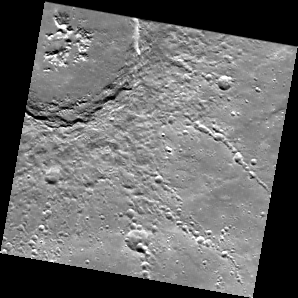

Been Up on Abedin’s Terrace

This image shows the southeast quadrant of the crater Abedin. We saw the northeast section of this 110-km (68-mi.) diameter crater in a previous Gallery release. Here we draw attention to the wall terraces on the southern rim, formed by landslides when portions of the walls collapsed into the crater cavity.

This image was acquired as part of MDIS’s color base map. The color base map is composed of WAC images taken through eight different narrow-band color filters and will cover more than 90% of Mercury’s surface with an average resolution of 1 kilometer/pixel (0.6 miles/pixel). The highest-quality color images are obtained for Mercury’s surface when both the spacecraft and the Sun are overhead, so these images typically are taken with viewing conditions of low incidence and emission angles.

On March 17, 2011 (March 18, 2011, UTC), MESSENGER became the first spacecraft ever to orbit the planet Mercury. The mission is currently in its commissioning phase, during which spacecraft and instrument performance are verified through a series of specially designed checkout activities. In the course of the one-year primary mission, the spacecraft’s seven scientific instruments and radio science investigation will unravel the history and evolution of the Solar System’s innermost planet. Visit the Why Mercury? section of this website to learn more about the science questions that the MESSENGER mission has set out to answer.

Date acquired: April 05, 2011
Image Mission Elapsed Time (MET): 210460525
Image ID: 91808
Instrument: Wide Angle Camera (WAC) of the Mercury Dual Imaging System (MDIS)
WAC filter: 3 (479 nanometers)
Center Latitude: 59.94°
Center Longitude: 352.5° E
Resolution: 702 meters/pixel
Scale: The scene is about 180 km (111 mi.) across.
Incidence Angle: 60.3°
Emission Angle: 0.8°
Phase Angle: 59.5°

These images are from MESSENGER, a NASA Discovery mission to conduct the first orbital study of the innermost planet, Mercury. For information regarding the use of images, see the MESSENGER image use policy.

Credit: NASA/Johns Hopkins University Applied Physics Laboratory/Carnegie Institution of Washington